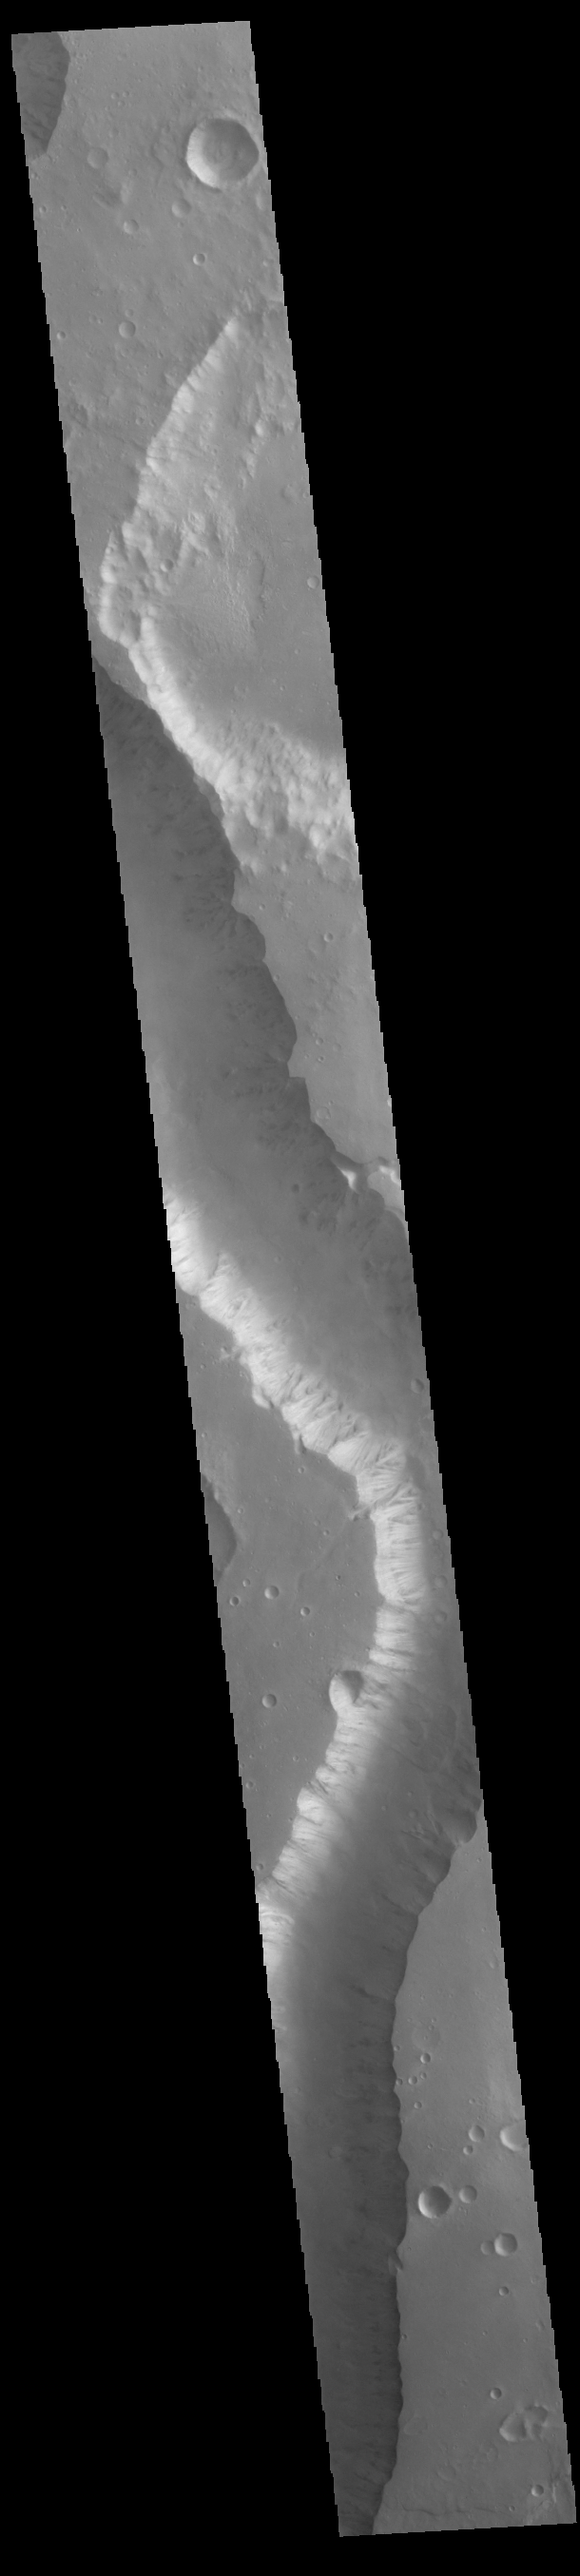

Shalbatana Vallis

Today’s VIS image shows a portion of Shalbatana Vallis. Located in Xanthe Terra, Shalbatana Vallis is an outflow channel carved by massive floods of escaping groundwater whose source lies far to the south of this image. Shalbatana Vallis is over 1300 km long (808 miles). This channel, and all others in this region, drain into Chryse Planitia.

Credit: NASA/JPL-Caltech/ASU